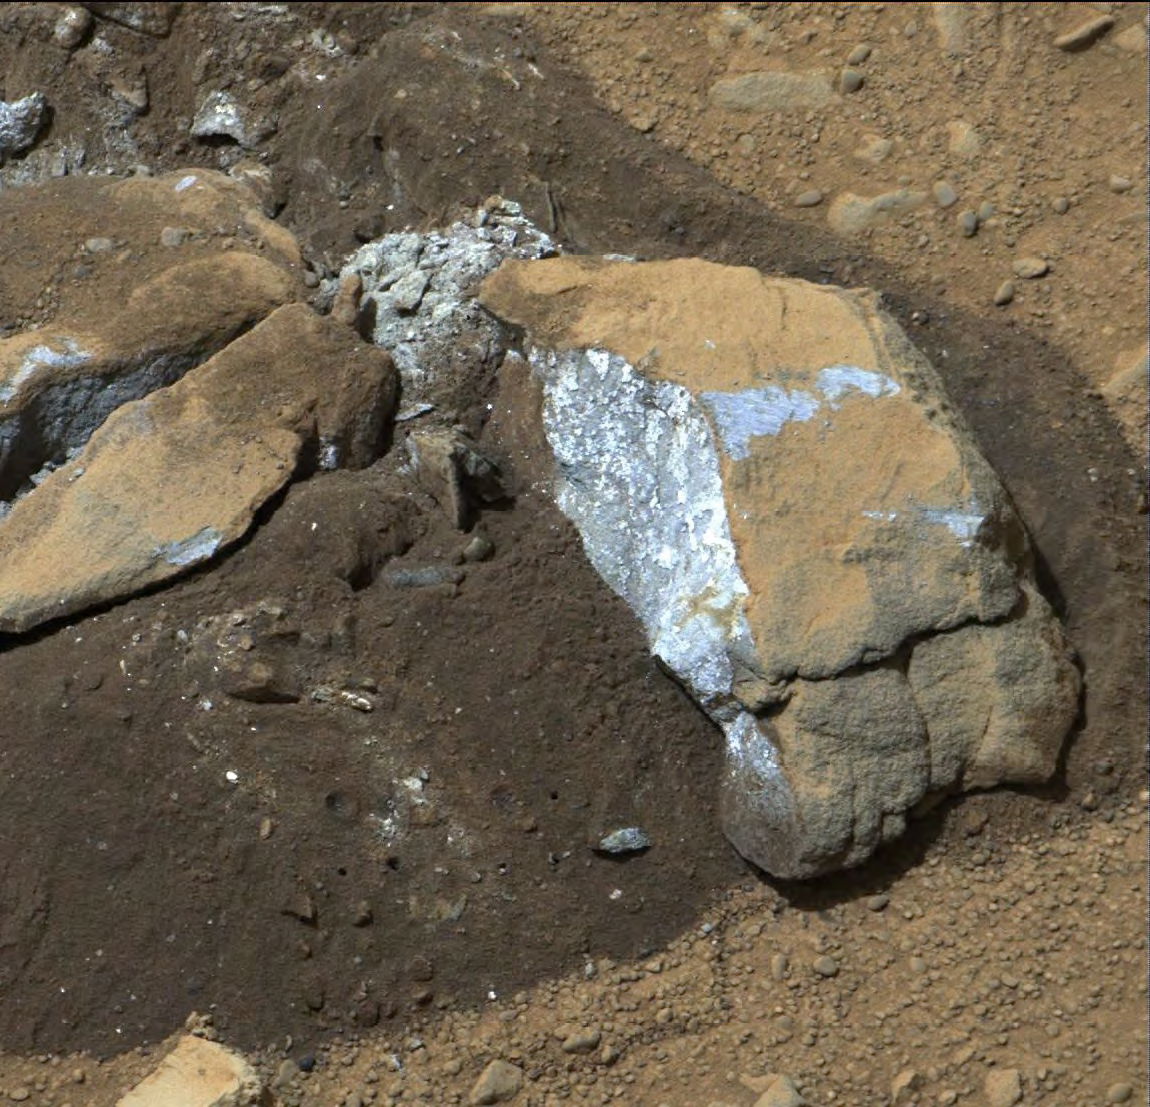

Bluish Color in Broken Rock in ‘Yellowknife Bay’

The Mast Camera (Mastcam) on NASA’s Mars rover Curiosity showed researchers interesting internal color in this rock called “Sutton_Inlier,” which was broken by the rover driving over it. The Mastcam took this image during the 174th Martian day, or sol, of the rover’s work on Mars (Jan. 31, 2013). The rock is about 5 inches (12 centimeters) wide at the end closest to the camera. This view is calibrated to estimated “natural” color, or approximately what the colors would look like if we were to view the scene ourselves on Mars. The inside of the rock, which is in the “Yellowknife Bay” area of Gale Crater, is much less red than typical Martian dust and rock surfaces, with a color verging on grayish to bluish.

NASA’s Jet Propulsion Laboratory, Pasadena, Calif., manages the Mars Science Laboratory Project and the mission’s Curiosity rover for NASA’s Science Mission Directorate in Washington. The rover was designed and assembled at JPL, a division of the California Institute of Technology in Pasadena.

Credit: NASA/JPL-Caltech/MSSS/ASU